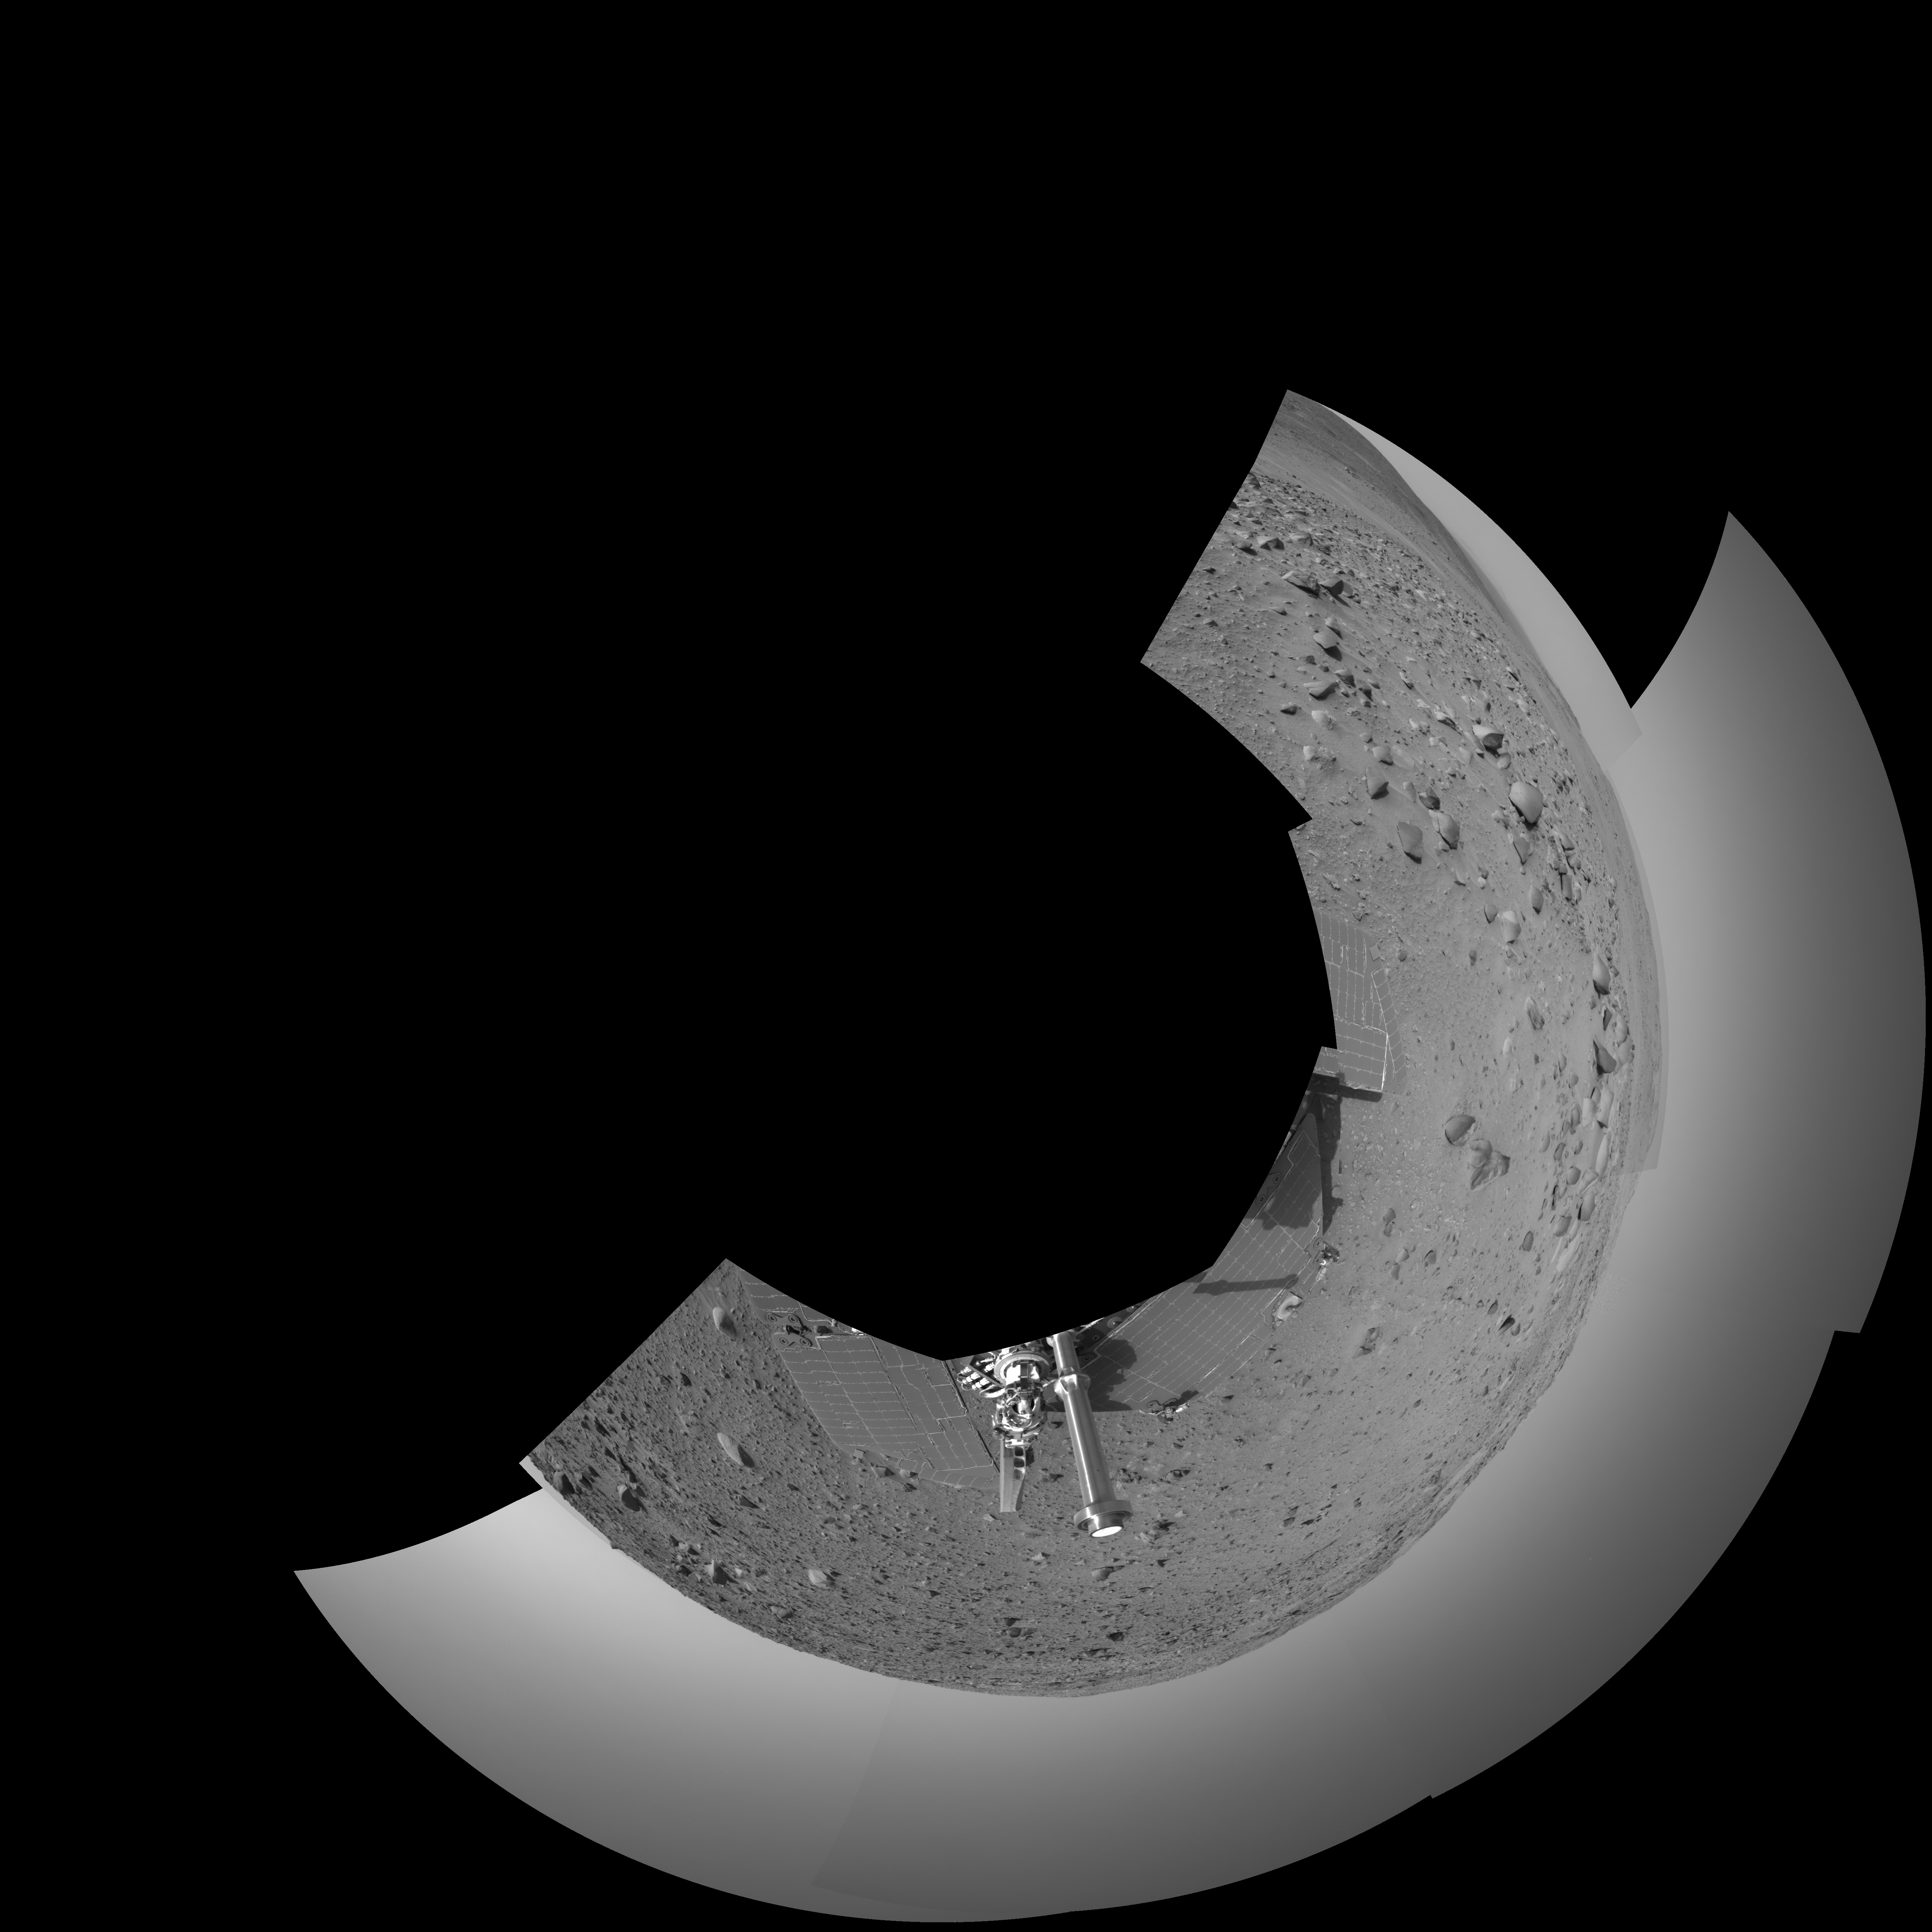

Spirit’s View on Sol 390 (polar)

NASA’s Mars Exploration Rover Spirit used its navigation camera to capture this view during the rover’s 390th martian day, or sol, (Feb. 6, 2005). The rover advanced about 13 meters (43 feet) driving backwards uphill on that sol. The view is uphill toward “Cumberland Ridge” on “Husband Hill.” It is presented in a polar projection with geometric seam correction.

Credit: NASA/JPL